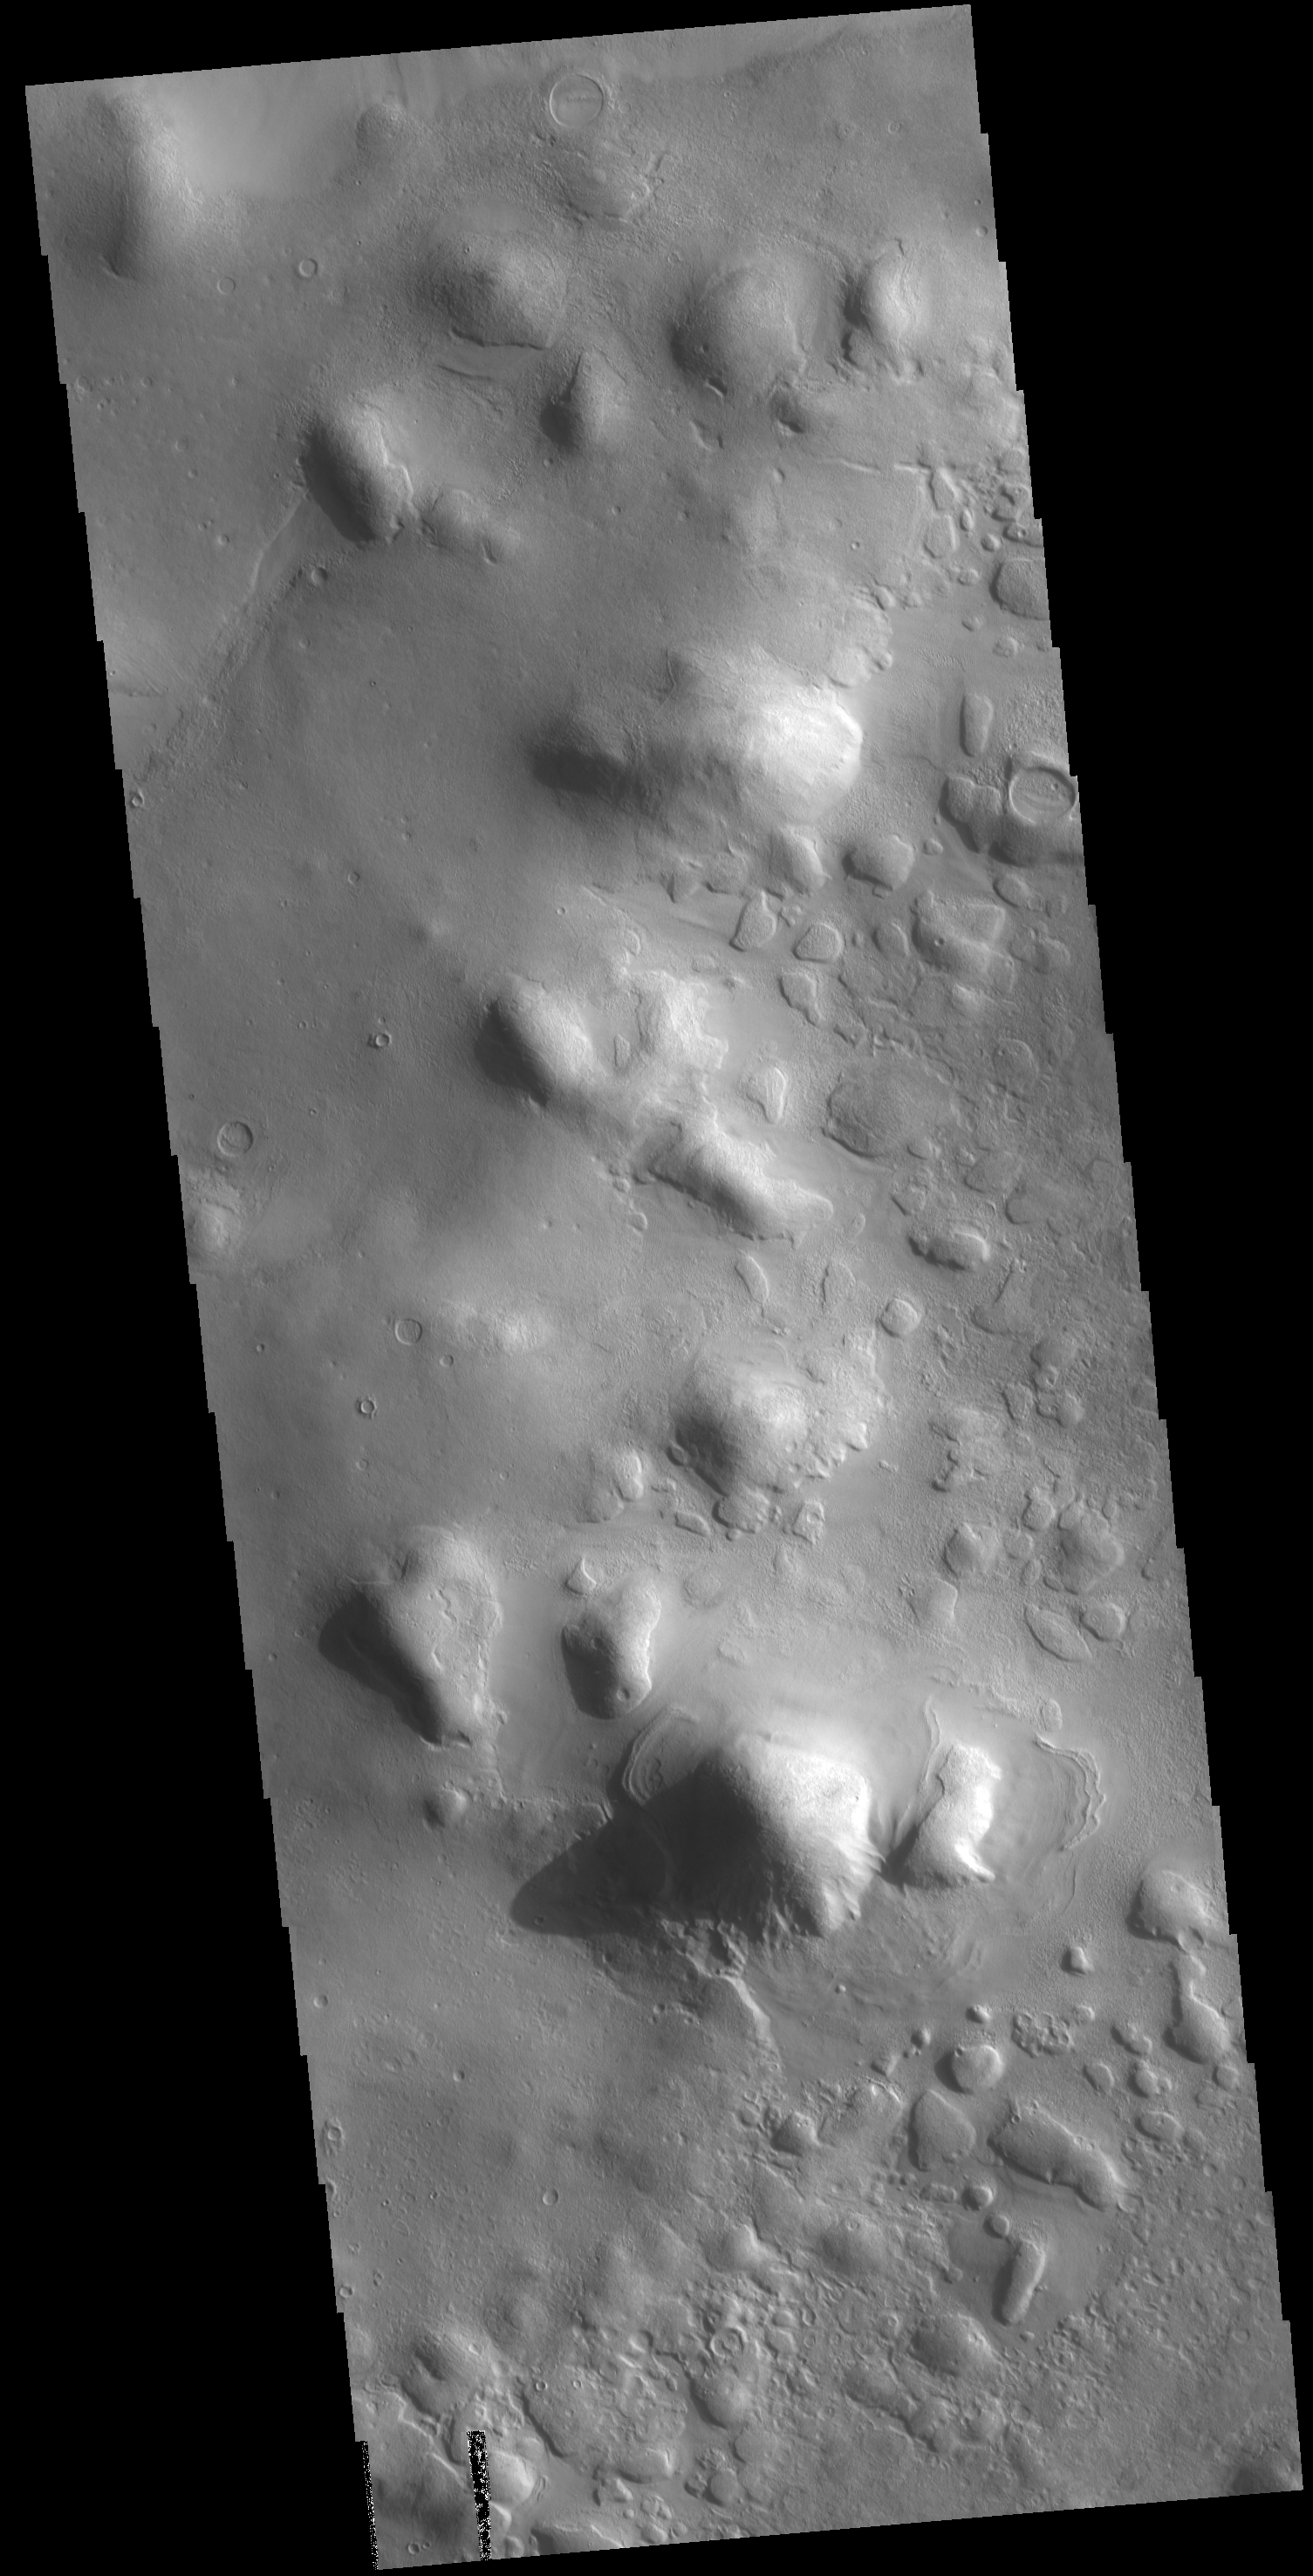

Protonilus Mensae

The hills in this VIS image are part of Protonilus Mensae, located on the northern margin of Terra Sabaea.

Credit: NASA/JPL-Caltech/ASU